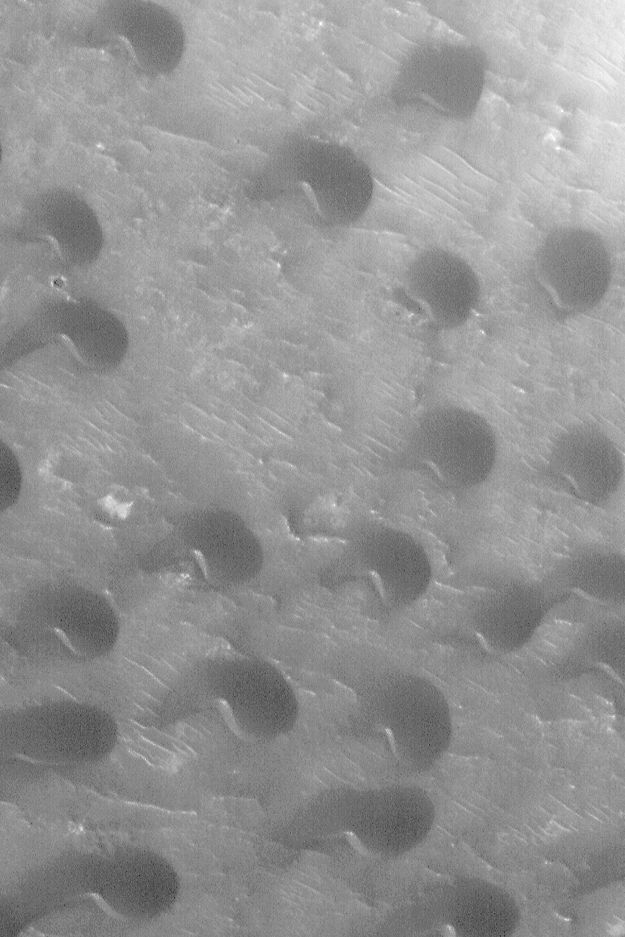

Peridier Dune Field

MGS MOC Release No. MOC2-454, 16 August 2003

Four days ago, the Mars Global Surveyor (MGS) Mars Orbiter Camera (MOC) Picture of the Day featured a MOC wide angle view of Peridier Crater and the dark feature on its southwestern floor. Today’s Picture of the Day shows a MOC narrow angle view of a portion of the dark area in southwest Peridier Crater. Some of the dark material in this crater resolves at higher resolution into a field of small sand dunes. The dune slip faces–the steepest slopes on the dunes-face toward the southwest (lower left), indicating that the dominant winds that have shaped these dunes blow from the northeast. The picture has a resolution of about 1.8 m (5.9 ft) per pixel; it covers an area only 1.1 km (0.7 mi) wide. The image is somewhat grainy because it was taken through a late northern summer hazy atmosphere in April 2003. The image is located in southwest Peridier Crater near 25.3°N, 276.5° W. Sunlight illuminates the scene from the lower left.

Credit: NASA/JPL/Malin Space Science Systems